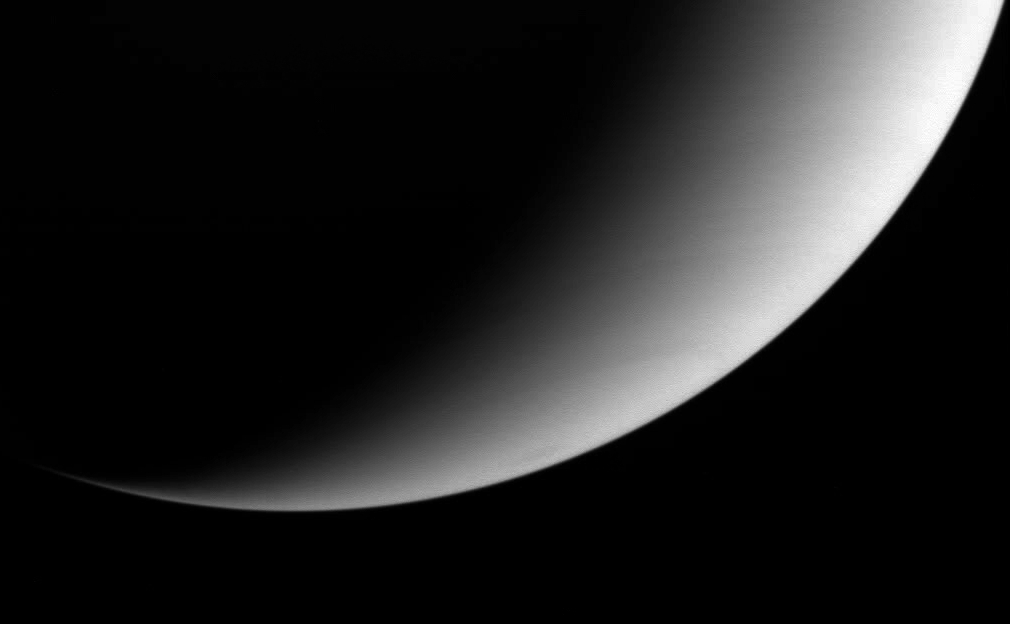

Saturn’s Summer Tilt

Saturn’s southern hemisphere shines in the light of a summer morning in this unusual view from the Cassini spacecraft. The planet’s southern hemisphere is currently tilted toward the Sun (for reference see PIA05425).

The image was taken in visible light with the Cassini spacecraft wide angle camera on Oct. 30, 2004, at a distance of approximately 1.4 million kilometers (870,000 miles) from Saturn and at a Sun-Saturn-spacecraft, or phase, angle of 123 degrees. North is rotated about 20 degrees to the left. The image scale is 82 kilometers (51 miles) per pixel.

The Cassini-Huygens mission is a cooperative project of NASA, the European Space Agency and the Italian Space Agency. The Jet Propulsion Laboratory, a division of the California Institute of Technology in Pasadena, manages the mission for NASA’s Science Mission Directorate, Washington, D.C. The Cassini orbiter and its two onboard cameras were designed, developed and assembled at JPL. The imaging team is based at the Space Science Institute, Boulder, Colo.

Credit: NASA/JPL/Space Science Institute